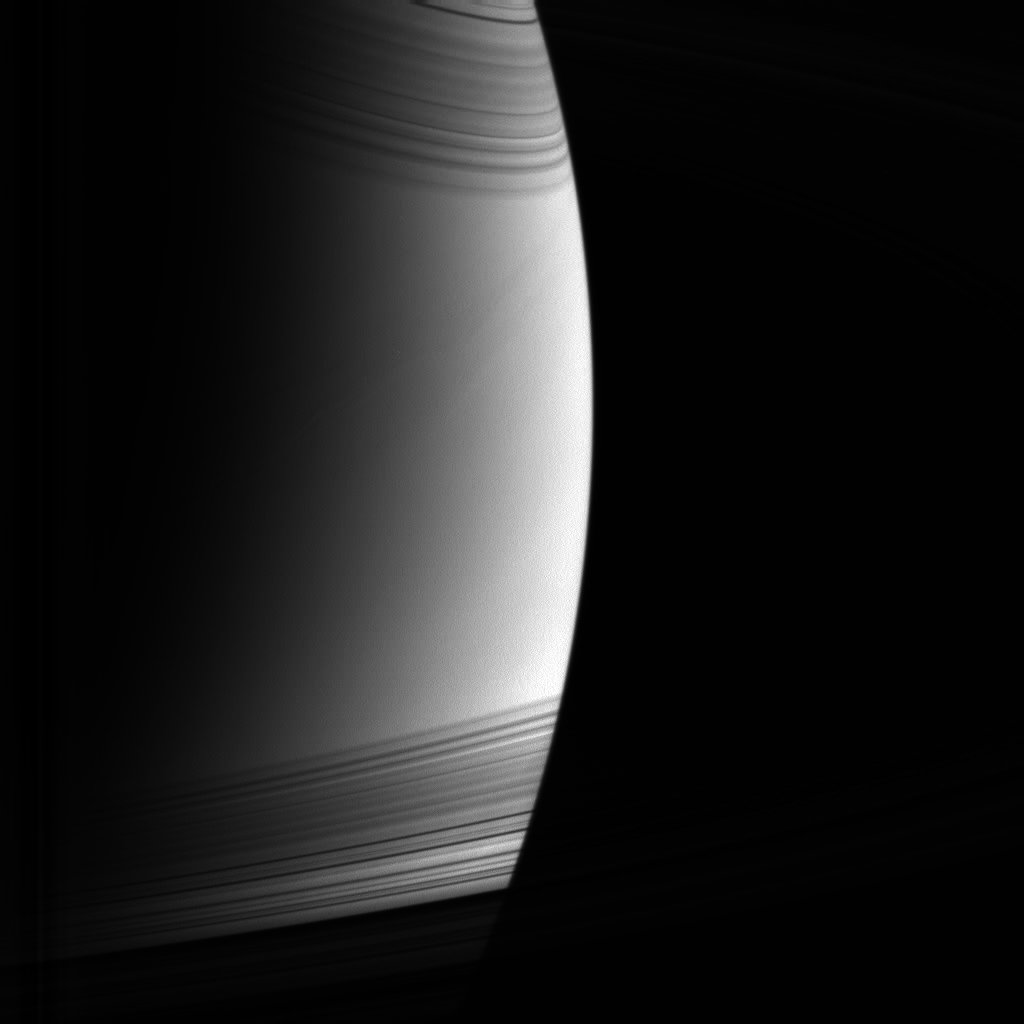

Toward the Dayside

Cassini swung in close to Saturn as it rounded the planet’s night side, beginning another orbit and moving to progressively higher elevations in order to study the rings.

The view here is from 12 degrees above the ringplane, looking down toward the unlit side of the rings. Sunlight shines from beneath the rings, casting thin, curving shadows across the northern latitudes. The view of the planet is cutoff by the dense B ring near the bottom.

The image was taken in visible light with the Cassini spacecraft wide-angle camera on May 21, 2005, at a distance of approximately 582,000 kilometers (362,000 miles) from Saturn. The image scale is 35 kilometers (22 miles) per pixel.

The Cassini-Huygens mission is a cooperative project of NASA, the European Space Agency and the Italian Space Agency. The Jet Propulsion Laboratory, a division of the California Institute of Technology in Pasadena, manages the mission for NASA’s Science Mission Directorate, Washington, D.C. The Cassini orbiter and its two onboard cameras were designed, developed and assembled at JPL. The imaging team is based at the Space Science Institute, Boulder, Colo.

Credit: NASA/JPL/Space Science Institute